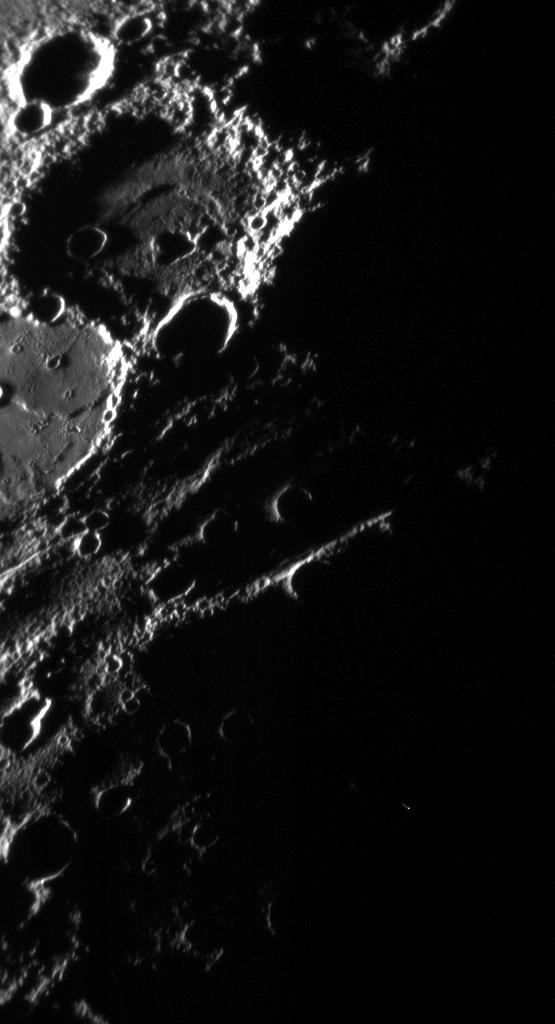

Strange Neighbors

The MESSENGER spacecraft was flying toward Mercury at 3.7 kilometers/second (8300 miles/hour) when it captured this image. The Sun was just above the horizon, and the deep shadows it cast emphasized the texture and topography of the terrain along the terminator (day/night boundary). The large crater at upper left has a rough rim and walls, and the floor of this crater has a sunken inner circular area. At the center of the sunken floor section is an irregular depression (or pit) that is entirely in shadow in this view. Just to the south-southwest is the right half of another large crater whose rim intersects that of the crater with the sunken floor. The southern crater is about the same diameter as its northern neighbor, but instead of exhibiting a sunken floor with a pit, it has been filled nearly to its rim with smooth material likely of volcanic origin. These two close neighbors, one empty and one full, attest to the surprisingly complicated geological history of the little planet closest to the Sun.

Date Acquired: September 29, 2009
Image Mission Elapsed Time (MET): 162744138
Instrument: Narrow Angle Camera (NAC) of the Mercury Dual Imaging System (MDIS)
Resolution: 400 meters/pixel (0.25 miles/pixel)
Scale: This image is about 220 kilometers (140 miles) wide
Spacecraft Altitude: 15,700 kilometers (9800 miles)

These images are from MESSENGER, a NASA Discovery mission to conduct the first orbital study of the innermost planet, Mercury. For information regarding the use of images, see the MESSENGER image use policy.

Credit: NASA/Johns Hopkins University Applied Physics Laboratory/Carnegie Institution of Washington